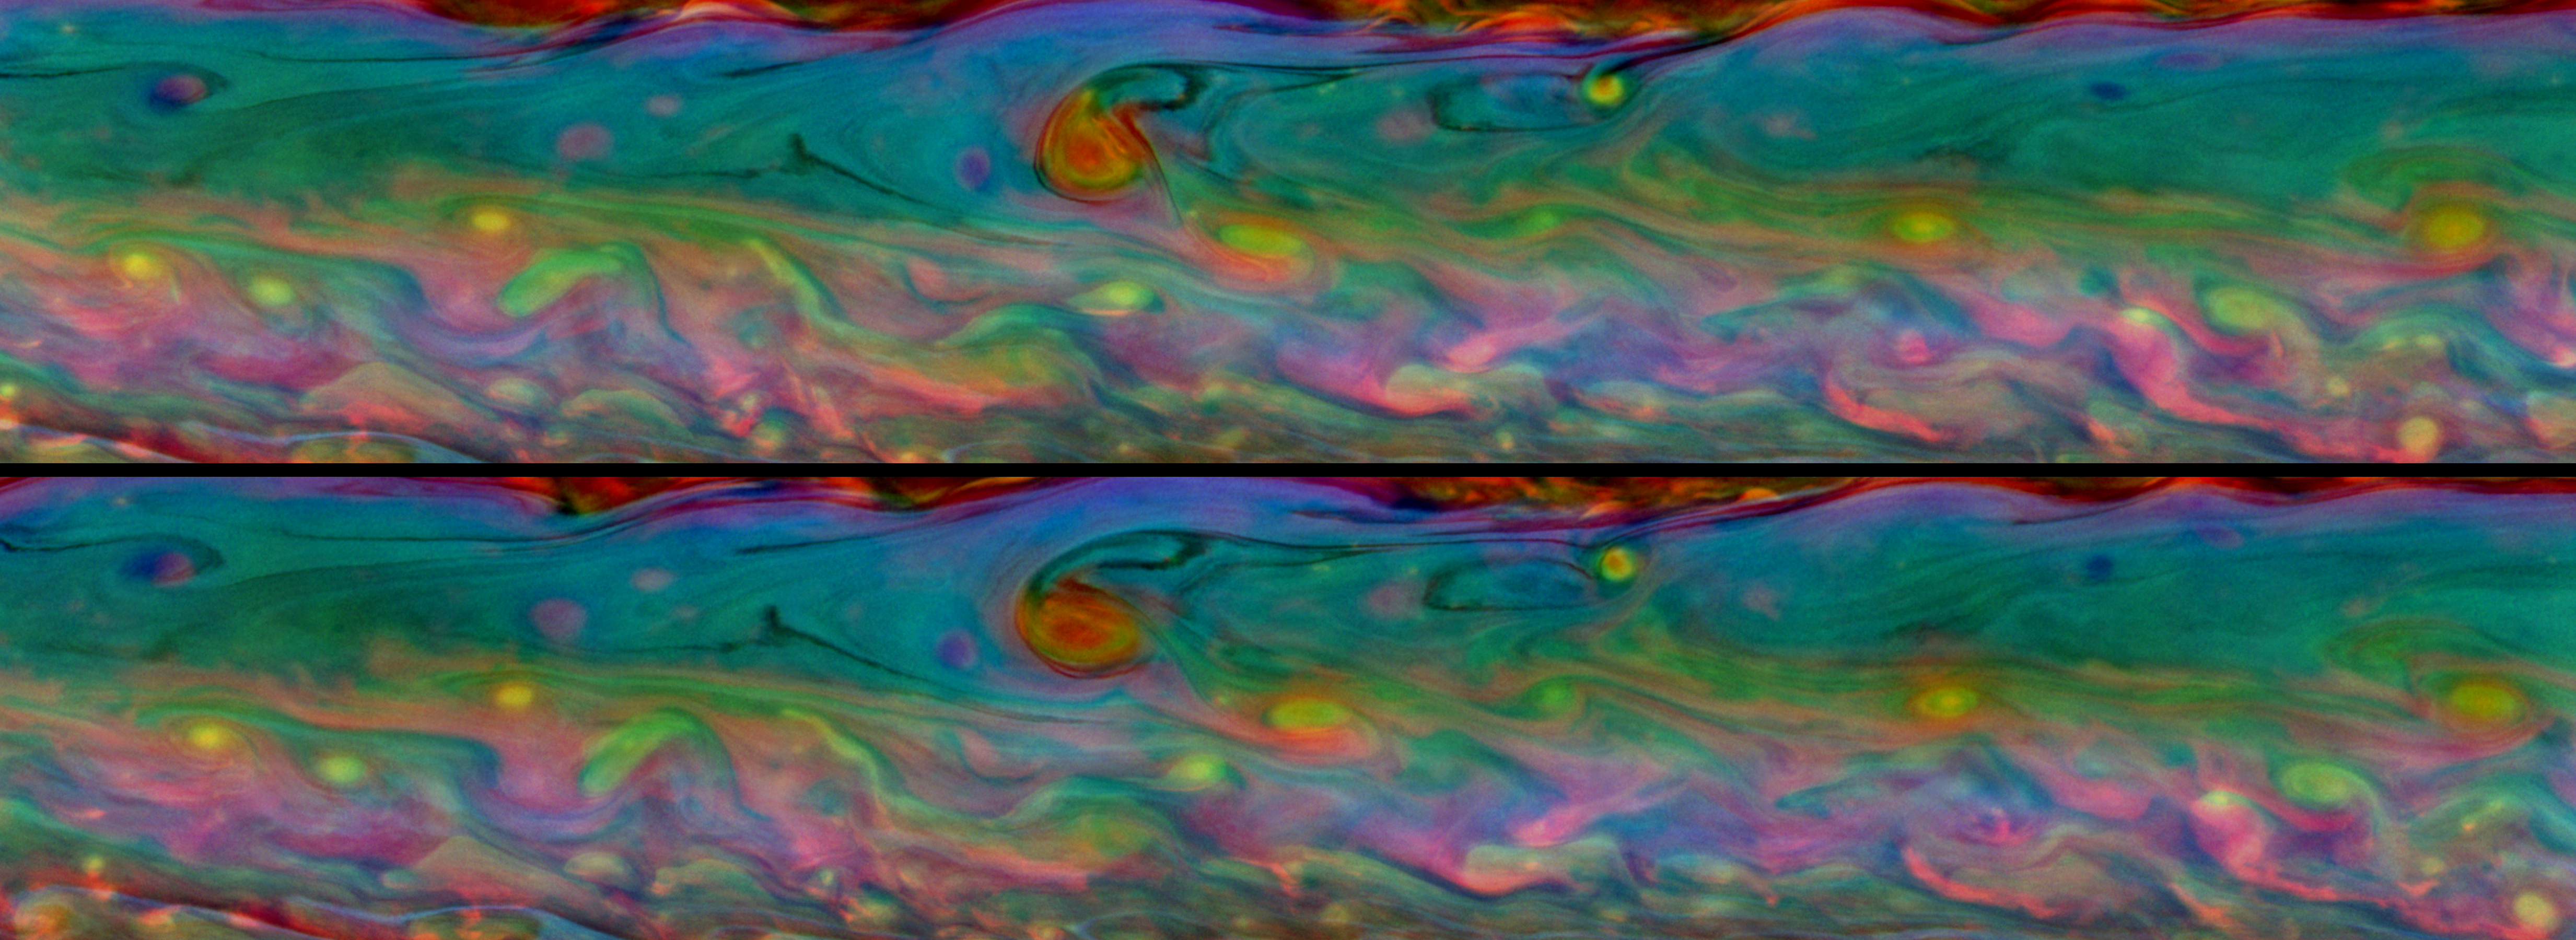

Churning Psychedelia

Two-Frame Animation

These two false-color views from NASA’s Cassini spacecraft show detailed patterns that change during one Saturn day within the huge storm in the planet’s northern hemisphere.

Taken about 11 hours — or one Saturn day — apart, these mosaics consist of 48 images each. The top mosaic was taken earlier than the bottom mosaic. Both mosaics were captured on Aug. 7, 2011, and each of the two batches of images was taken over about 2.5 hours.

A two-frame animation is also included here, scaled down from the full-size mosaics. The animation switches back and forth between the two mosaics allowing comparisons of the subtly changing cloud details. Several features in the more southern part of the storm can be seen moving to the right, or east, while several features in the more northern part of the storm can be seen moving to the left, or west.

Cassini scientists study the fine details contained in these mosaics to learn about wind speeds and cloud depths in the storm. For example, a red curlicue that indicates a deep cloud present when the top mosaic was captured may not appear or may have moved in bottom mosaic taken 11 hours later.

See PIA14903 for similar, false-color mosaics captured in February 2011.

These views look at a more southerly latitude on Saturn than the earlier mosaics in PIA14903, and these views are better centered on the storm. Whereas those earlier false-color mosaics appear more blue-green because they show more of the area surrounding the storm, these false-color mosaics show the many colors of the storm itself.

Both mosaics cover an area ranging from about 21.8 degrees north latitude to 38.7 degrees north latitude. The views stretch from about 233.3 degrees west longitude on the right to 318.3 degrees west longitude on the left.

See PIA14906 to learn more about the development of this storm.

The images were taken with the Cassini spacecraft narrow-angle camera using a combination of spectral filters sensitive to wavelengths of near-infrared light. The images filtered at 889 nanometers are projected as blue. The images filtered at 727 nanometers are projected as green, and images filtered at 750 nanometers are projected as red.

The views were acquired at a distance of approximately 1.5 million miles (2.4 million kilometers) from Saturn and at a sun-Saturn-spacecraft angle (phase angle) of 33 degrees. Both the top and bottom images are simple cylindrical map projections, defined such that a square pixel subtends equal intervals of latitude and longitude. At higher latitudes, the pixel size in the north-south direction remains the same, but the pixel size (in terms of physical extent on the planet) in the east-west direction becomes smaller. The pixel size is set at the equator, where the distances along the sides are equal. The images have a pixel size of 11 miles (18 kilometers) at the equator.

The Cassini-Huygens mission is a cooperative project of NASA, the European Space Agency and the Italian Space Agency. NASA’s Jet Propulsion Laboratory, a division of the California Institute of Technology in Pasadena manages the mission for NASA’s Science Mission Directorate, Washington. The Cassini orbiter and its two onboard cameras were designed, developed and assembled at JPL. The imaging team is based at the Space Science Institute, Boulder, Colo.

Credit: NASA/JPL-Caltech/Space Science Institute